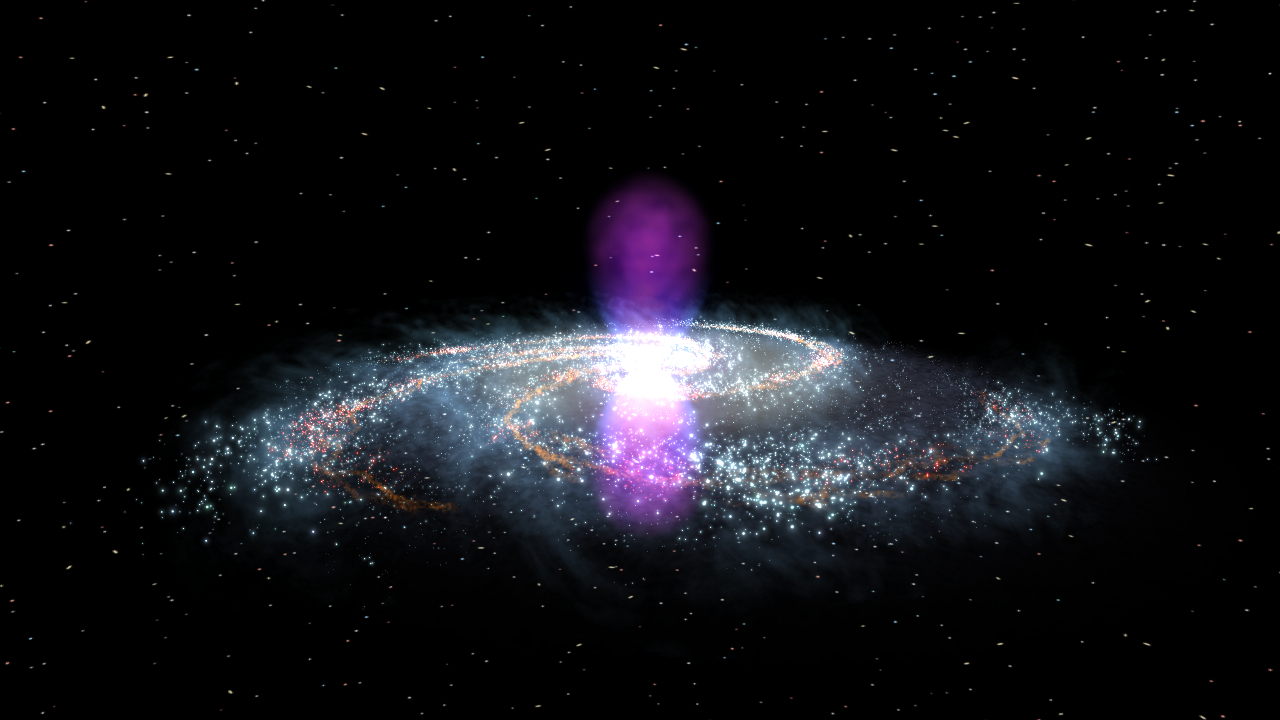

Fermi discovers giant gamma-ray bubbles in the Milky Way

NASA image release November 9, 2010 To view a video about this story go to: www.flickr.com/photos/gsfc/5162413062 Using data from NASA's Fermi Gamma-ray Space Telescope, scientists have recently discovered a gigantic, mysterious structure in our galaxy. This never-before-seen feature looks like a pair of bubbles extending above and below our galaxy's center. But these enormous gamma-ray emitting lobes aren't immediately visible in the Fermi all-sky map. However, by processing the data, a group of scientists was able to bring these unexpected structures into sharp relief. Each lobe is 25,000 light-years tall and the whole structure may be only a few million years old. Within the bubbles, extremely energetic electrons are interacting with lower-energy light to create gamma rays, but right now, no one knows the source of these electrons. Are the bubbles remnants of a massive burst of star formation? Leftovers from an eruption by the supermassive black hole at our galaxy's center? Or or did these forces work in tandem to produce them? Scientists aren't sure yet, but the more they learn about this amazing structure, the better we'll understand the Milky Way.

Credit: NASA/Goddard Space Flight Center Scientific Visualization Studio